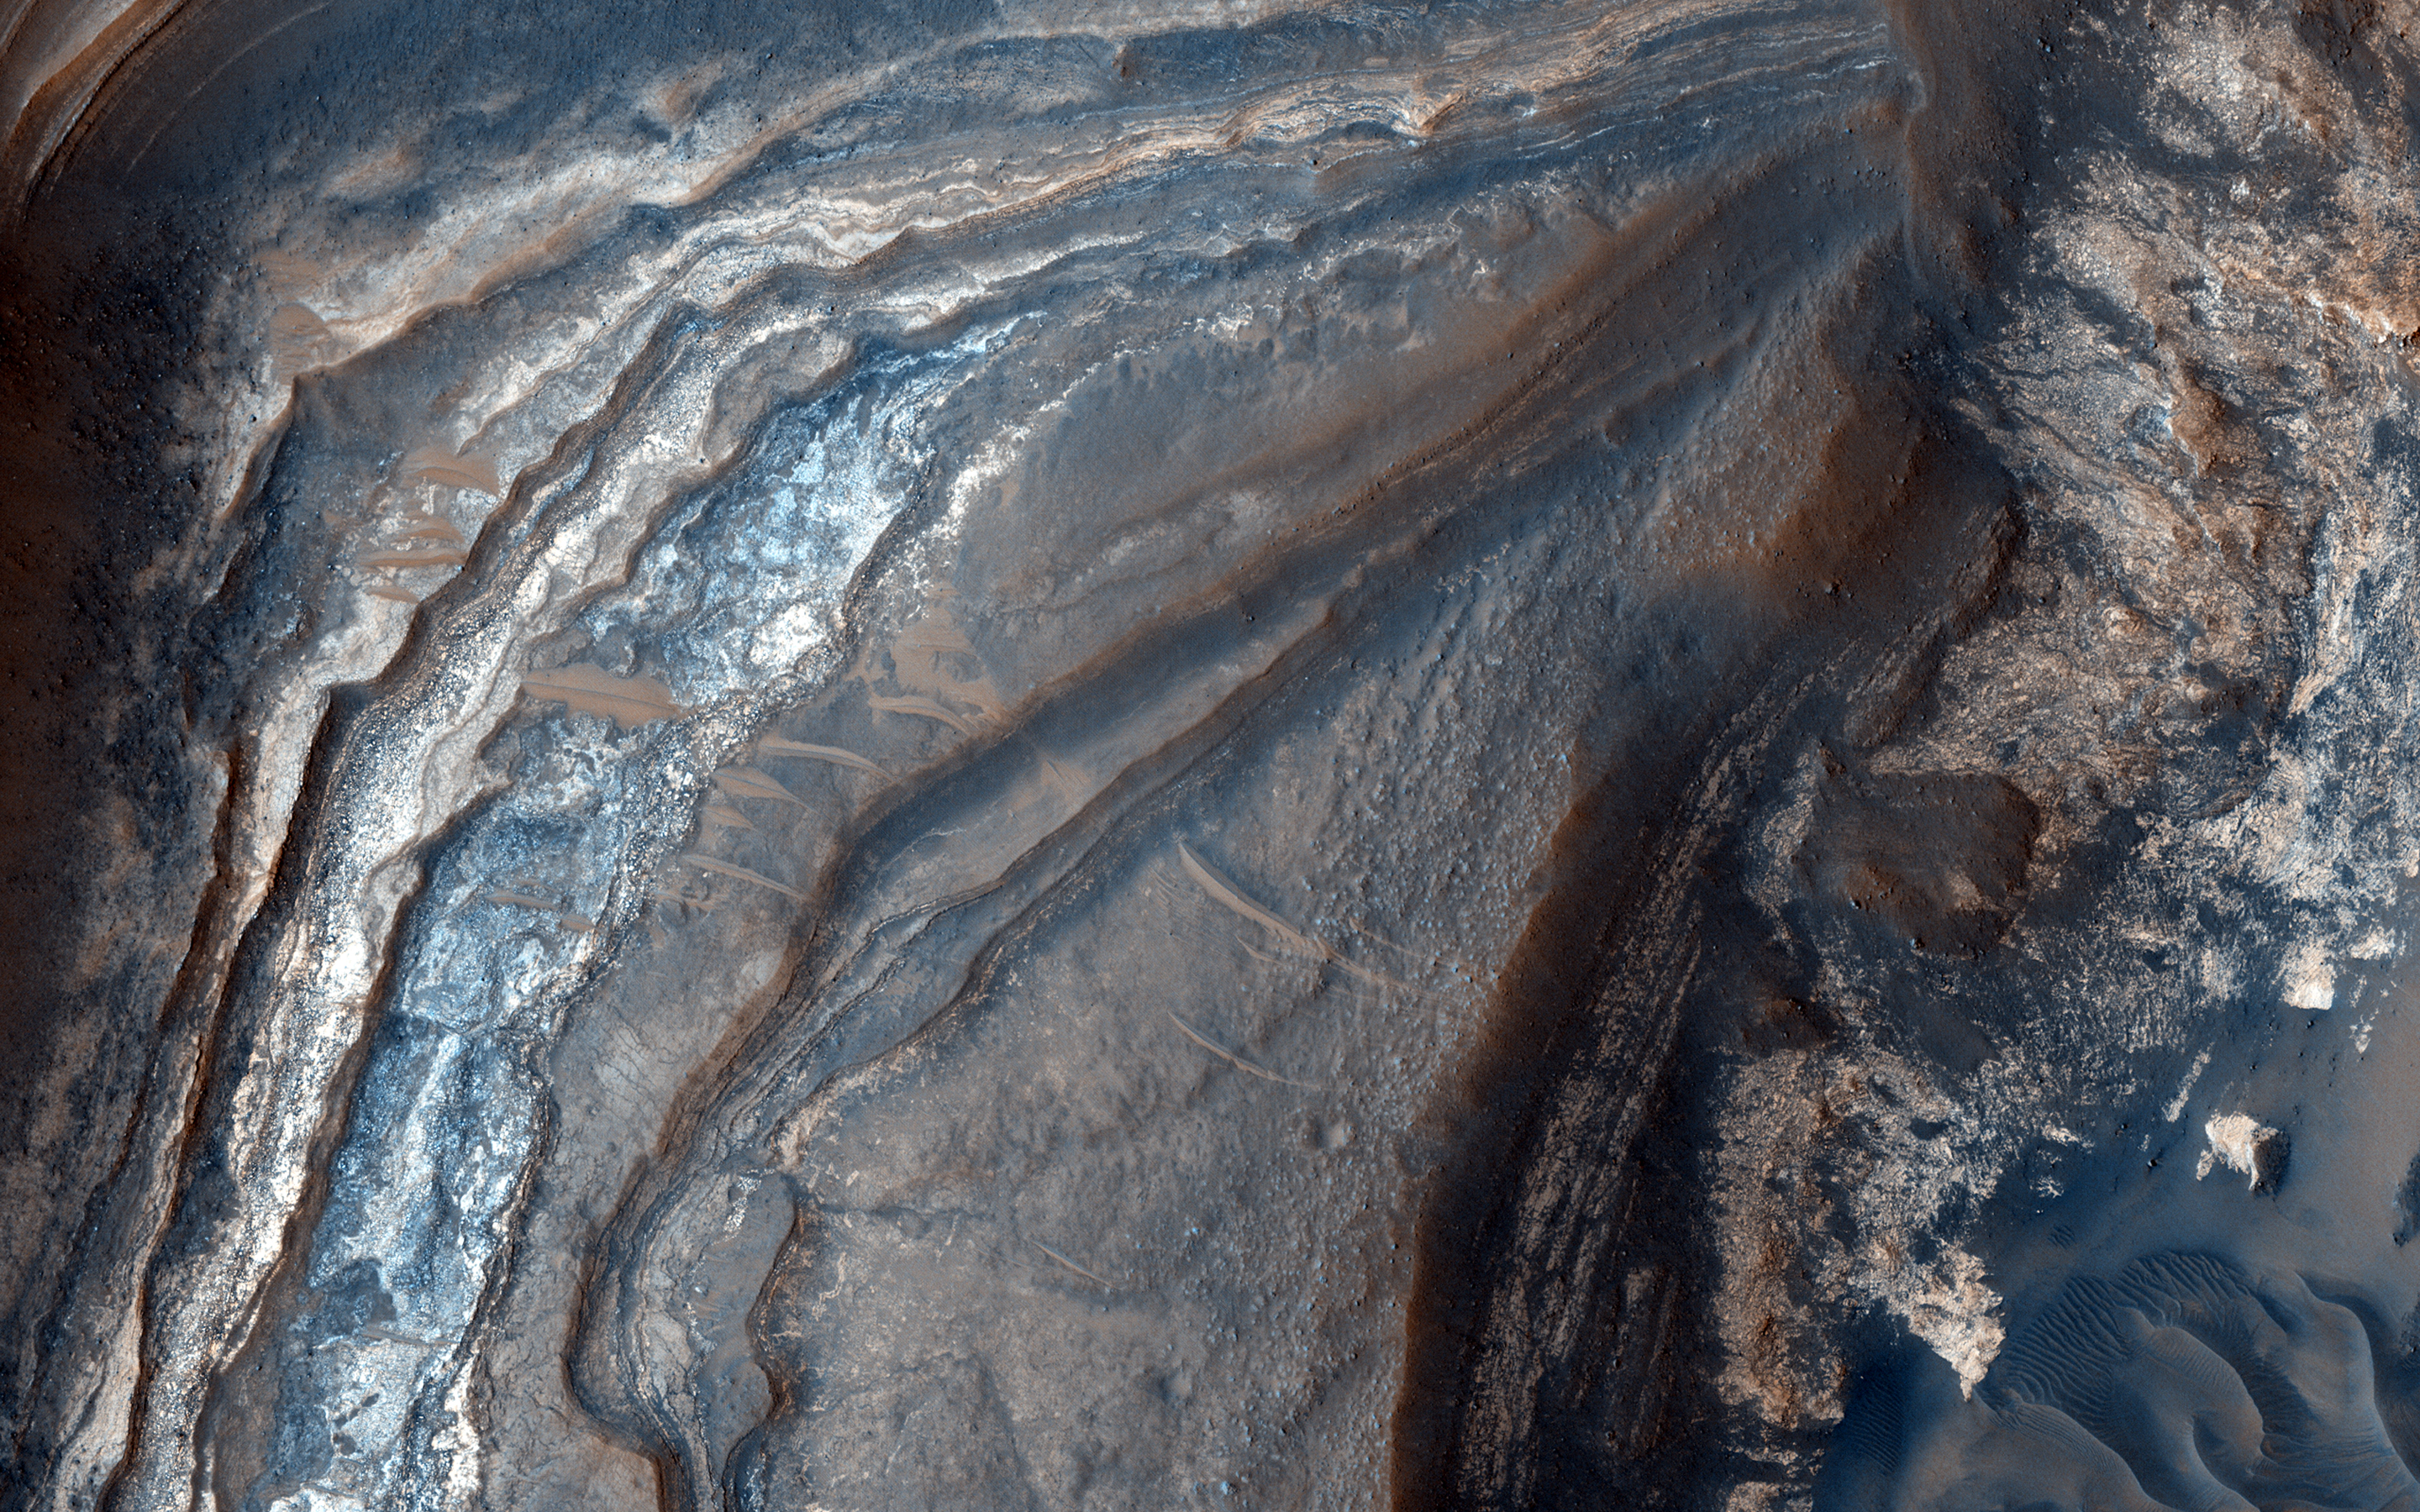

Light-Toned Layering in a Labyrinthus Noctis Pit

Understanding both the spatial and temporal distribution of hydrated (water-bearing) minerals on Mars is essential for deciphering the aqueous history of the planet. Over 300 meters of layered beds are exposed in this trough of Noctis Labyrinthus, at the western edge of Valles Marineris.

The beds are mixtures of light- and dark-toned materials, and include units that contain hydrated minerals, like sulfates and clays. Mapping these minerals and their stratigraphic relationships indicates numerous hydrologic and/or depositional events in localized environments spread over time.

The diversity of materials within the trough implies active hydrologic processes and/or changing chemical conditions, perhaps due to influxes of groundwater from nearby Tharsis volcanism.

This is a stereo pair with PSP_003910_1685.

The University of Arizona, Tucson, operates HiRISE, which was built by Ball Aerospace & Technologies Corp., Boulder, Colo. NASA’s Jet Propulsion Laboratory, a division of Caltech in Pasadena, California, manages the Mars Reconnaissance Orbiter Project for NASA’s Science Mission Directorate, Washington.

Credit: NASA/JPL-Caltech/Univ. of Arizona